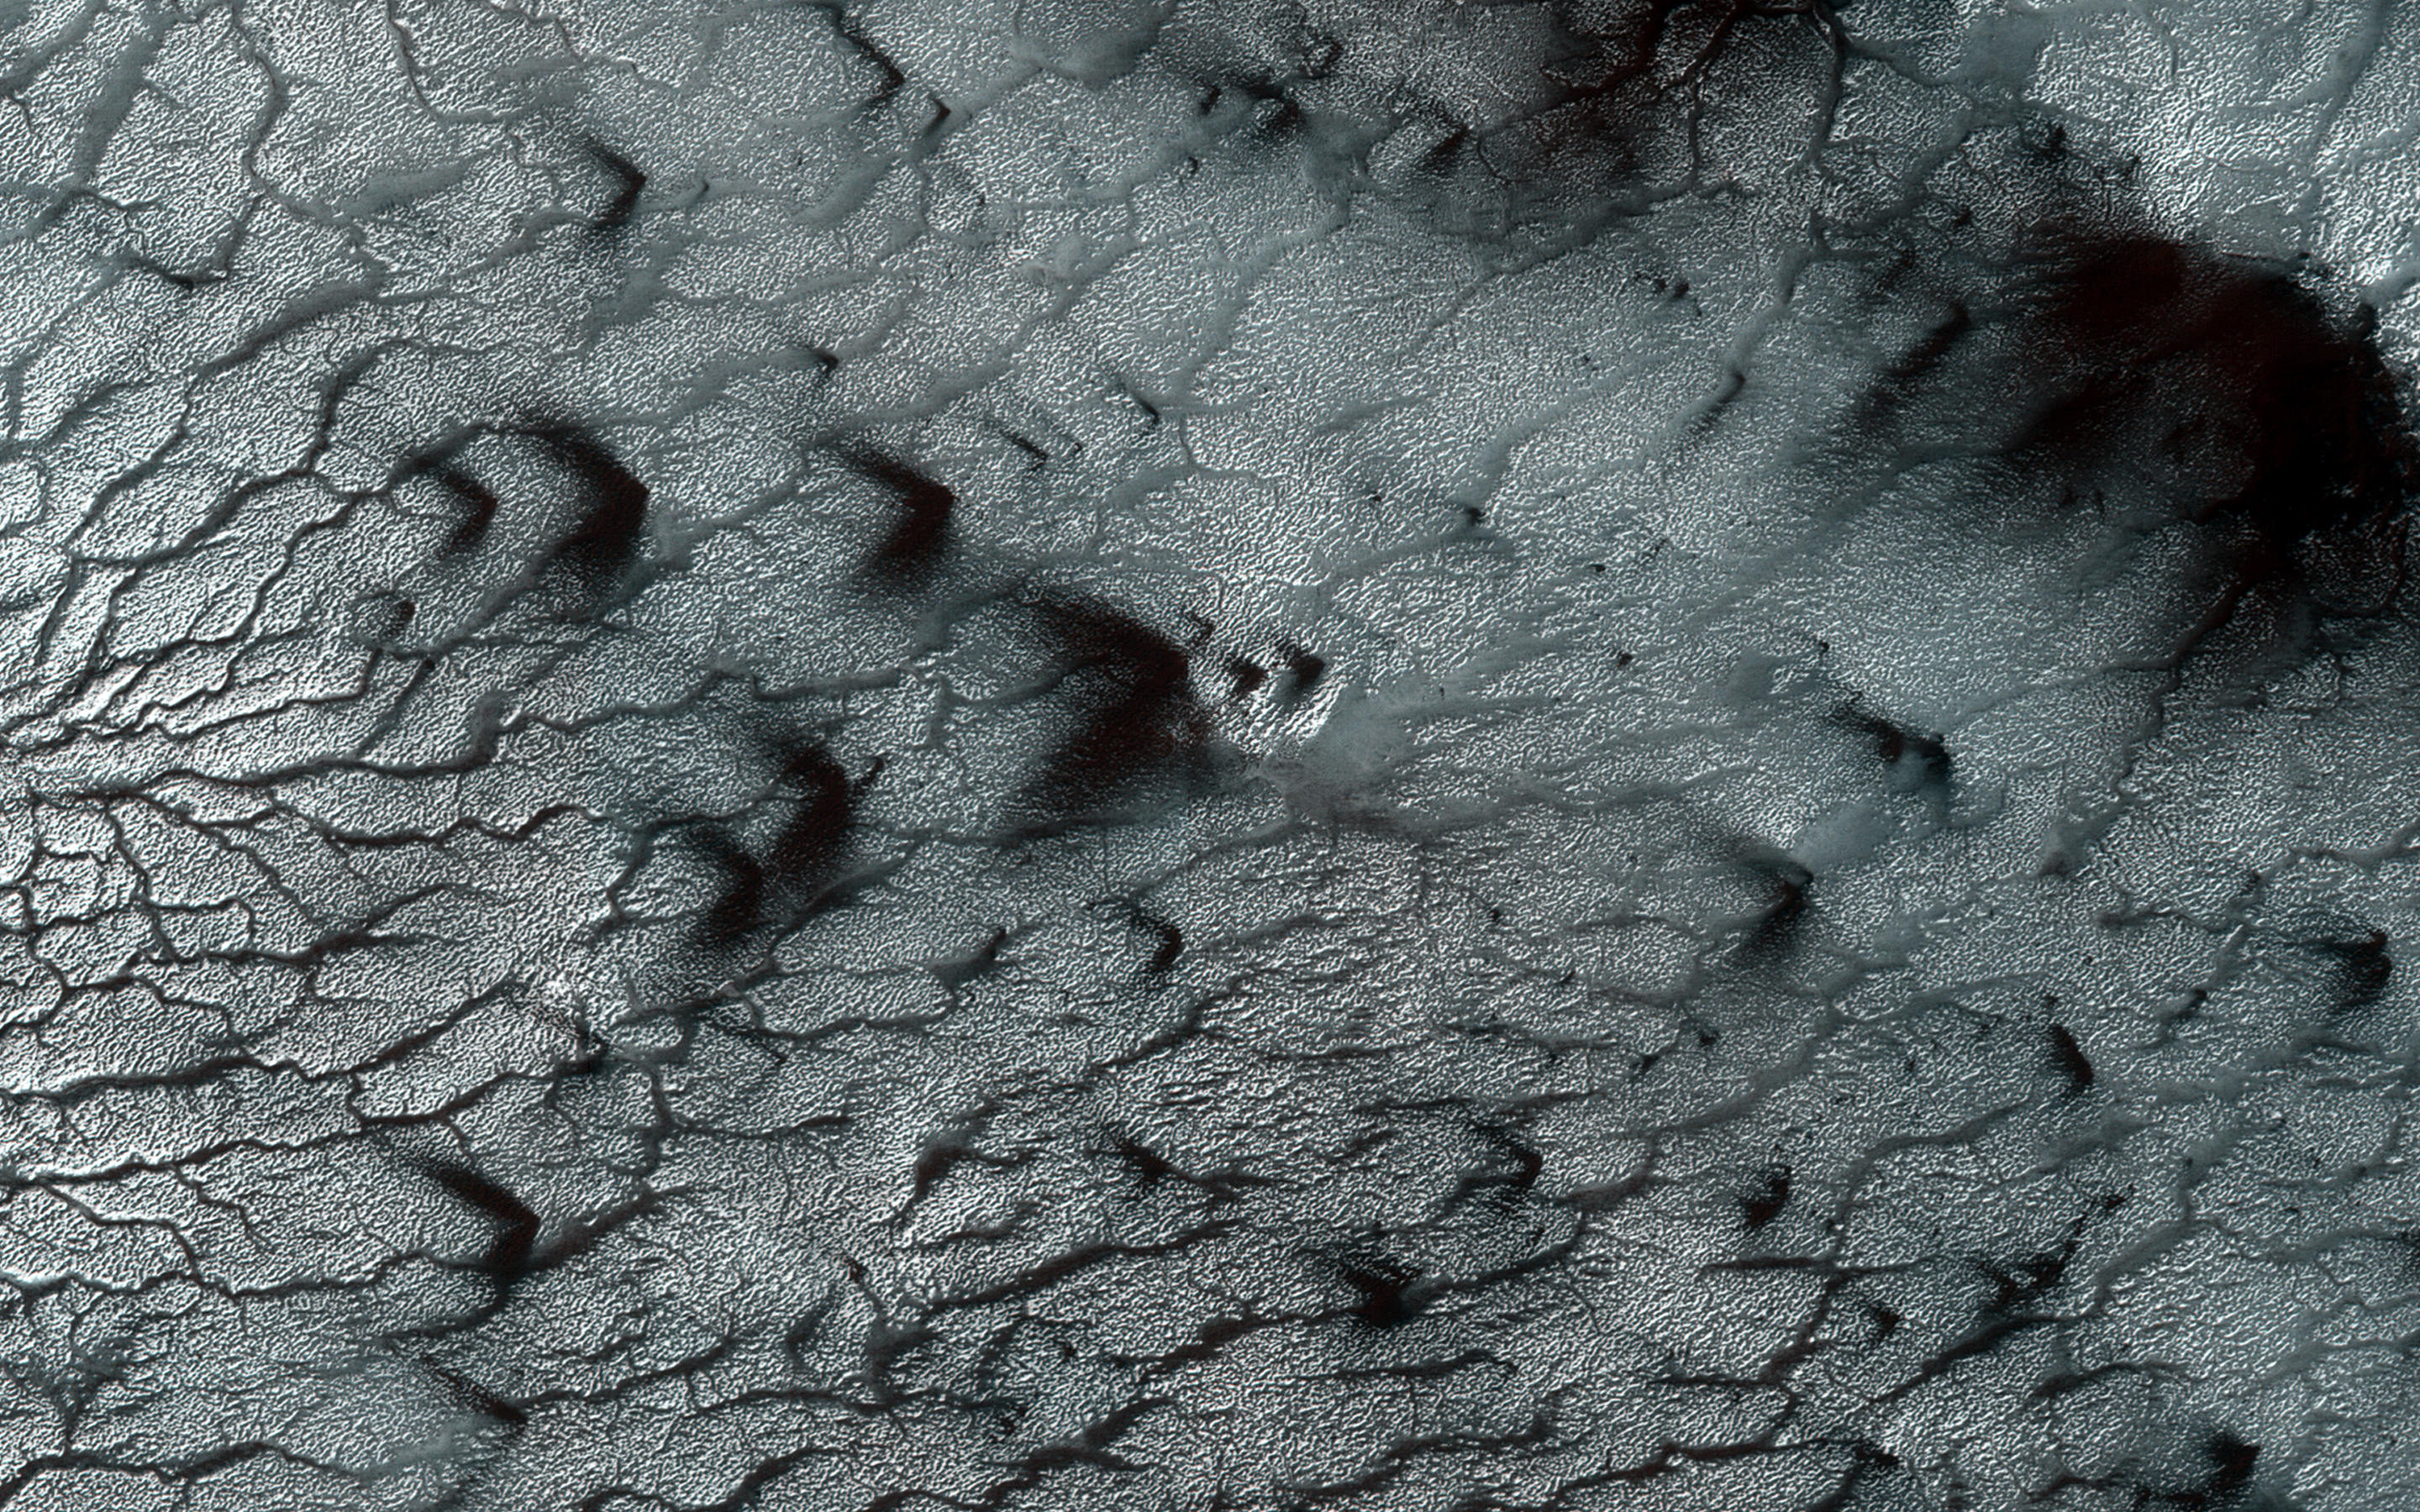

Wide, Branching Channels

Southern spring on Mars brings sublimation of the seasonal dry ice polar cap. Gas trapped under the seasonal ice sheet carves channels on its way to escaping to the atmosphere.

At this site, the channels are wider than we see elsewhere on Mars, perhaps meaning that the spider-like (or more scientifically, “araneiform”) terrain here is older, or that the surface is more easily eroded. Seasonal fans of eroded surface material, pointed in two different directions, are deposited on the remaining ice.

The University of Arizona, Tucson, operates HiRISE, which was built by Ball Aerospace & Technologies Corp., Boulder, Colo. NASA’s Jet Propulsion Laboratory, a division of Caltech in Pasadena, California, manages the Mars Reconnaissance Orbiter Project for NASA’s Science Mission Directorate, Washington.

Credit: NASA/JPL-Caltech/Univ. of Arizona